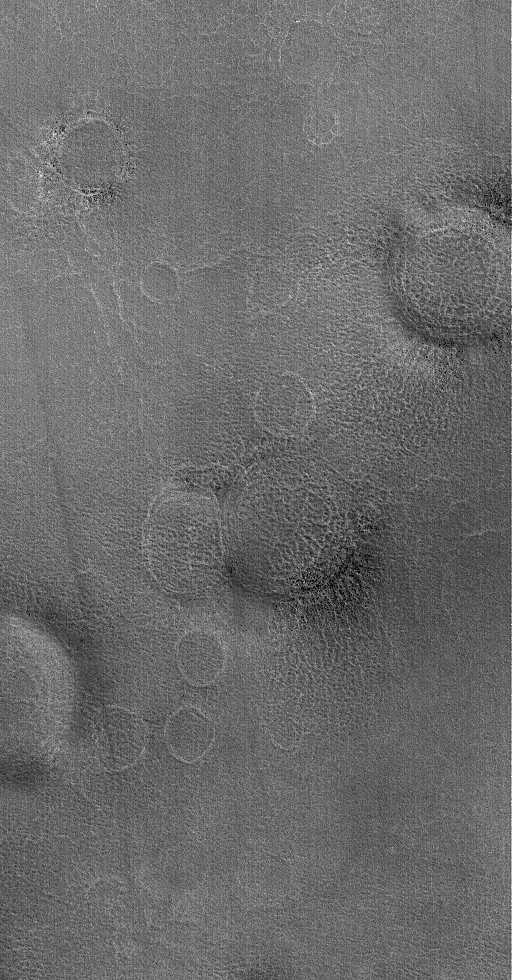

Ring Things

9 September 2006
This Mars Global Surveyor (MGS) Mars Orbiter Camera (MOC) image shows a suite of rings on the martian northern plains. Each ring marks the location of a filled and buried (or, in some cases, mostly-filled and nearly-buried) impact crater. The dark spots on some of the rings are boulders — or clusters of smaller rocks-associated with the buried craters.

Location near 68.7°N, 288.6°W
Image width: ~3 km (~1.9 mi)
Illumination from: lower left
Season: Northern Summer

Credit: NASA/JPL/Malin Space Science Systems